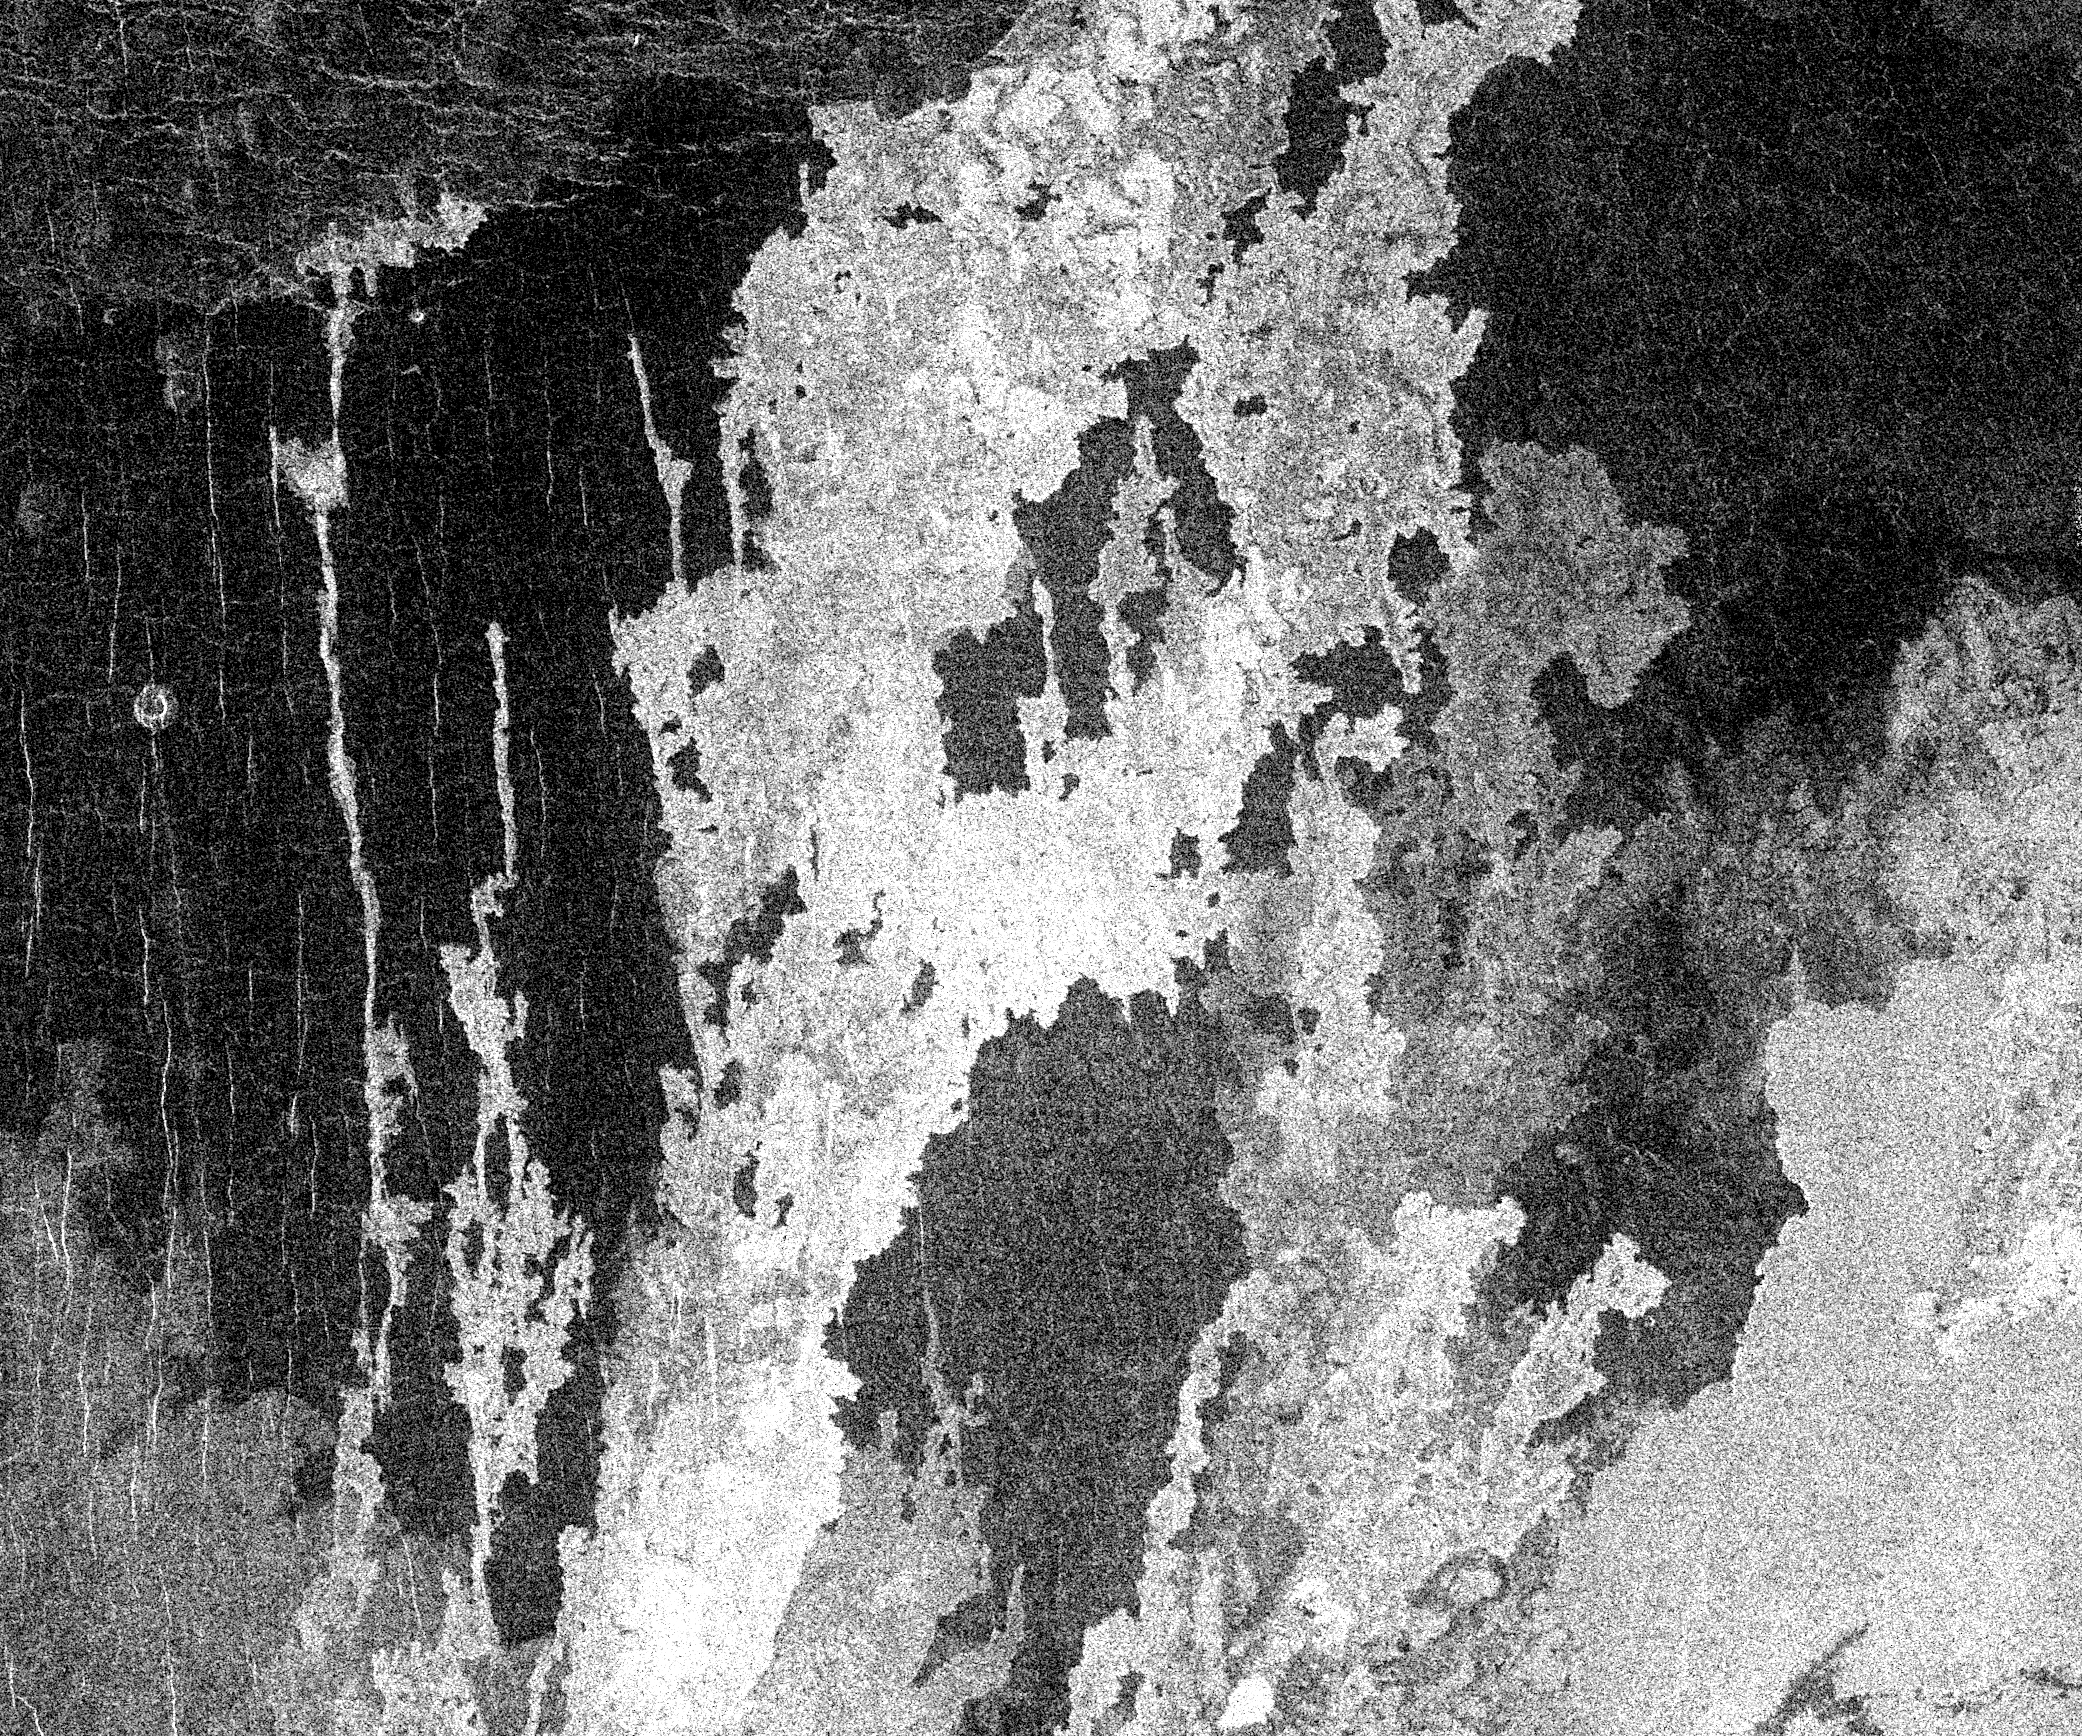

Venus – Complex Lava Flows at Sif Mons

This is a full resolution mosaic centered at 25 degrees north latitude, 351 east longitude. The region is approximately 160 kilometers (100 miles) across. It shows a series of complex lava flows which emerge from the northern flank of Sif Mons, a large volcano just to the south. Several of the flows occupy narrow troughs formed by long fractures. A sequence of events that can be inferred from this image is the formation of the dark background plains by eruptions of extremely fluid volcanic material, and the formation of the small shield volcanoes on the plains surface that can be seen in the upper left part of the image. Next, the region was domed upward probably by heat from the interior of Venus that ultimately caused magmas to break out from the surface near the summit regions forming the Sif volcanic structure and its associated flank eruptions which can be seen in this image.

Credit: NASA/JPL